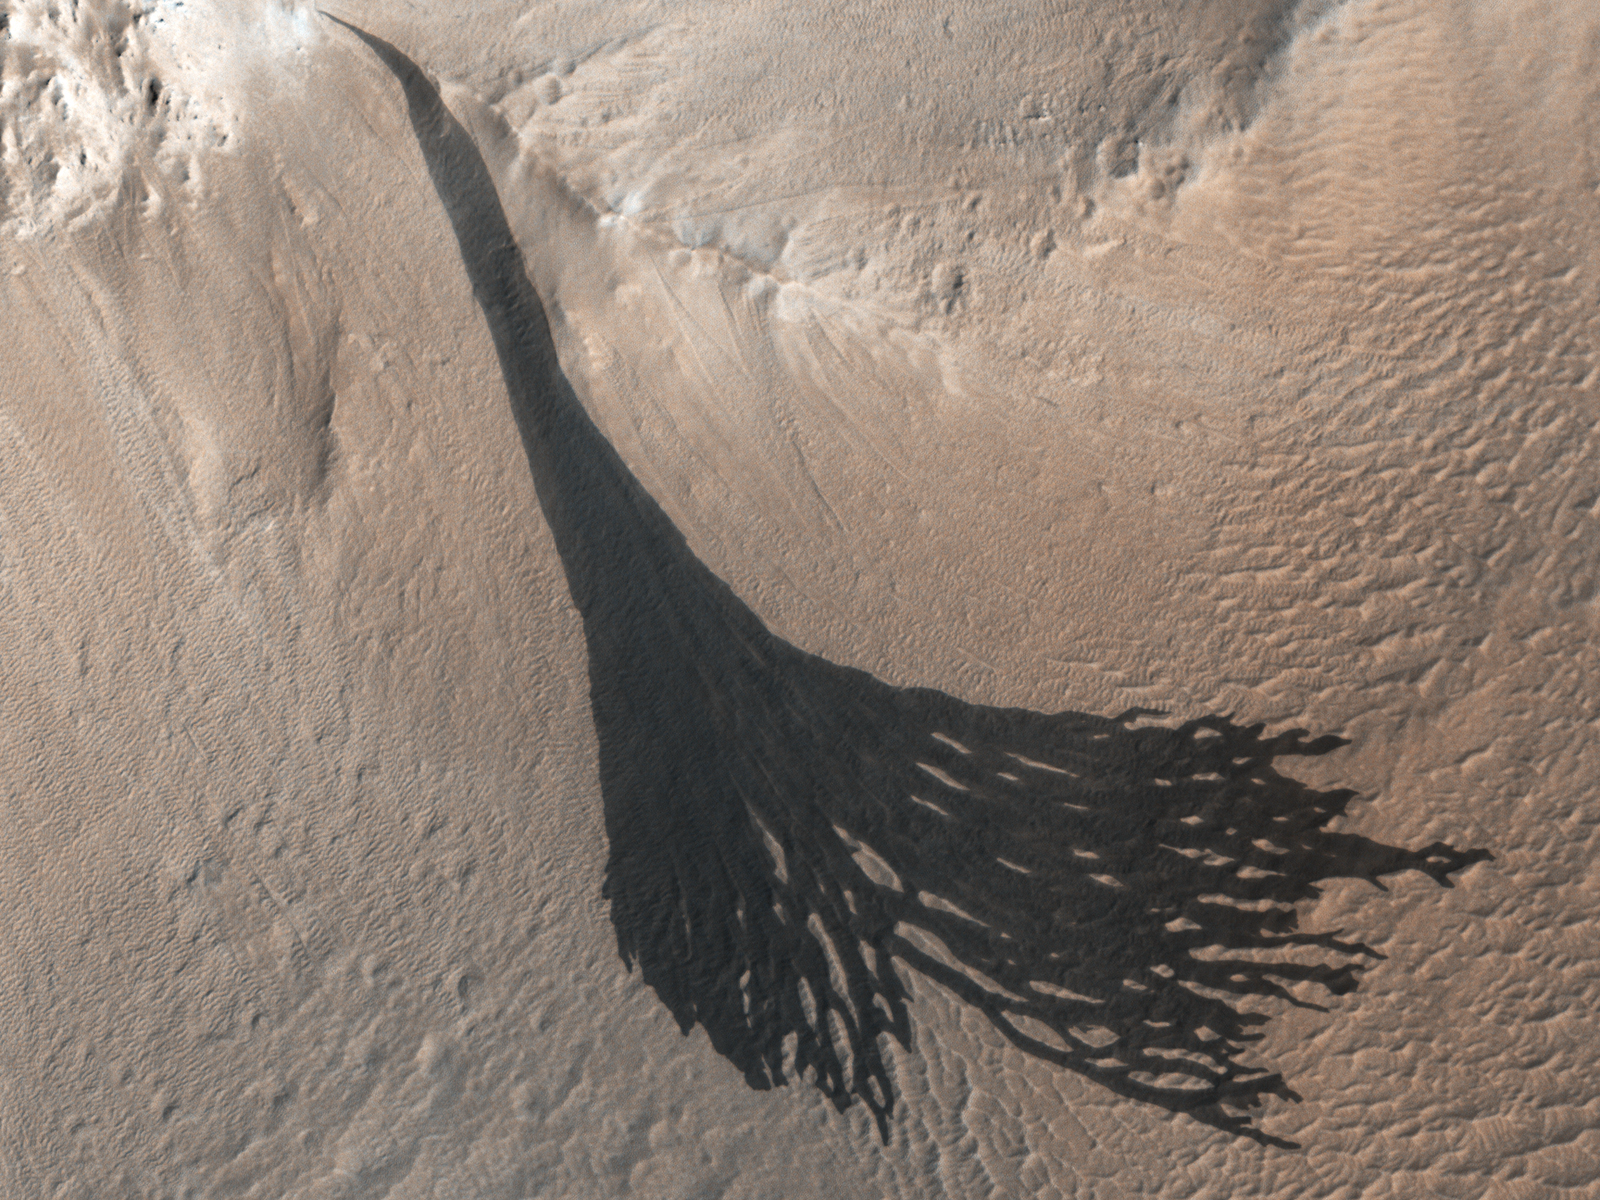

HiRISE Spots Slope Streaks Fanning Out on Mars

These dark streaks, also known as “slope streaks,” on Mars resulted from dust avalanches. They were captured by NASA’s Mars Reconnaissance Orbiter using its High-Resolution Imaging Science Experiment (HiRISE) camera on Dec. 26, 2017.

NASA’s Jet Propulsion Laboratory, a division of Caltech in Pasadena, California, manages MRO for NASA’s Science Mission Directorate in Washington. The University of Arizona, in Tucson, operates HiRISE, which was built by Ball Aerospace & Technologies Corp., in Boulder, Colorado.

Credit: NASA/JPL-Caltech/University of Arizona